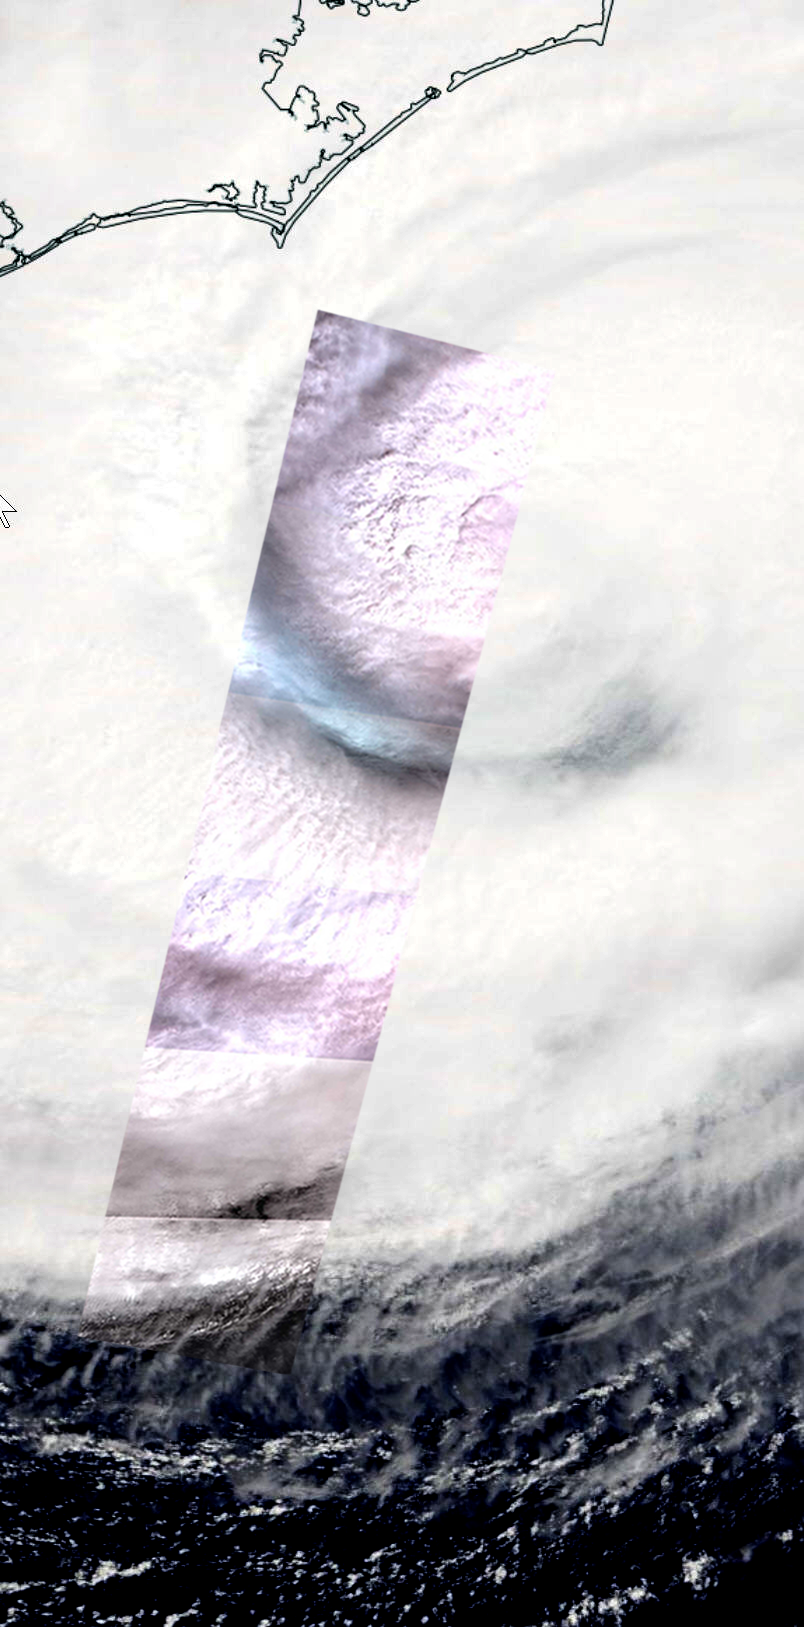

Hurricane Florence Swath seen by NASA Spacecraft

On Thursday, Sept. 13, 2018, the Advanced Spaceborne Thermal Emission and Reflection (ASTER) instrument onboard NASA’s Terra spacecraft acquired this image swath over Hurricane Florence as the storm headed for the Eastern seaboard and the Carolinas. The image is a long strip of six individual ASTER scenes, taken in the visible wavelength region. The background is the simultaneously acquired MODIS visible image. The ASTER swath covers an area of 37 by 244 miles (60 by 360 kilometers) acquired at 11:48 am EDT, and is centered at 32.9 degrees north, 76.4 degrees west.

With its 14 spectral bands from the visible to the thermal infrared wavelength region and its high spatial resolution of about 50 to 300 feet (15 to 90 meters), ASTER images Earth to map and monitor the changing surface of our planet. ASTER is one of five Earth-observing instruments launched Dec. 18, 1999, on Terra. The instrument was built by Japan’s Ministry of Economy, Trade and Industry. A joint U.S./Japan science team is responsible for validation and calibration of the instrument and data products.

The broad spectral coverage and high spectral resolution of ASTER provides scientists in numerous disciplines with critical information for surface mapping and monitoring of dynamic conditions and temporal change. Example applications are monitoring glacial advances and retreats; monitoring potentially active volcanoes; identifying crop stress; determining cloud morphology and physical properties; wetlands evaluation; thermal pollution monitoring; coral reef degradation; surface temperature mapping of soils and geology; and measuring surface heat balance.

The U.S. science team is located at NASA’s Jet Propulsion Laboratory in Pasadena, Calif. The Terra mission is part of NASA’s Science Mission Directorate, Washington.

Credit: NASA/METI/AIST/Japan Space Systems, and U.S./Japan ASTER Science Team